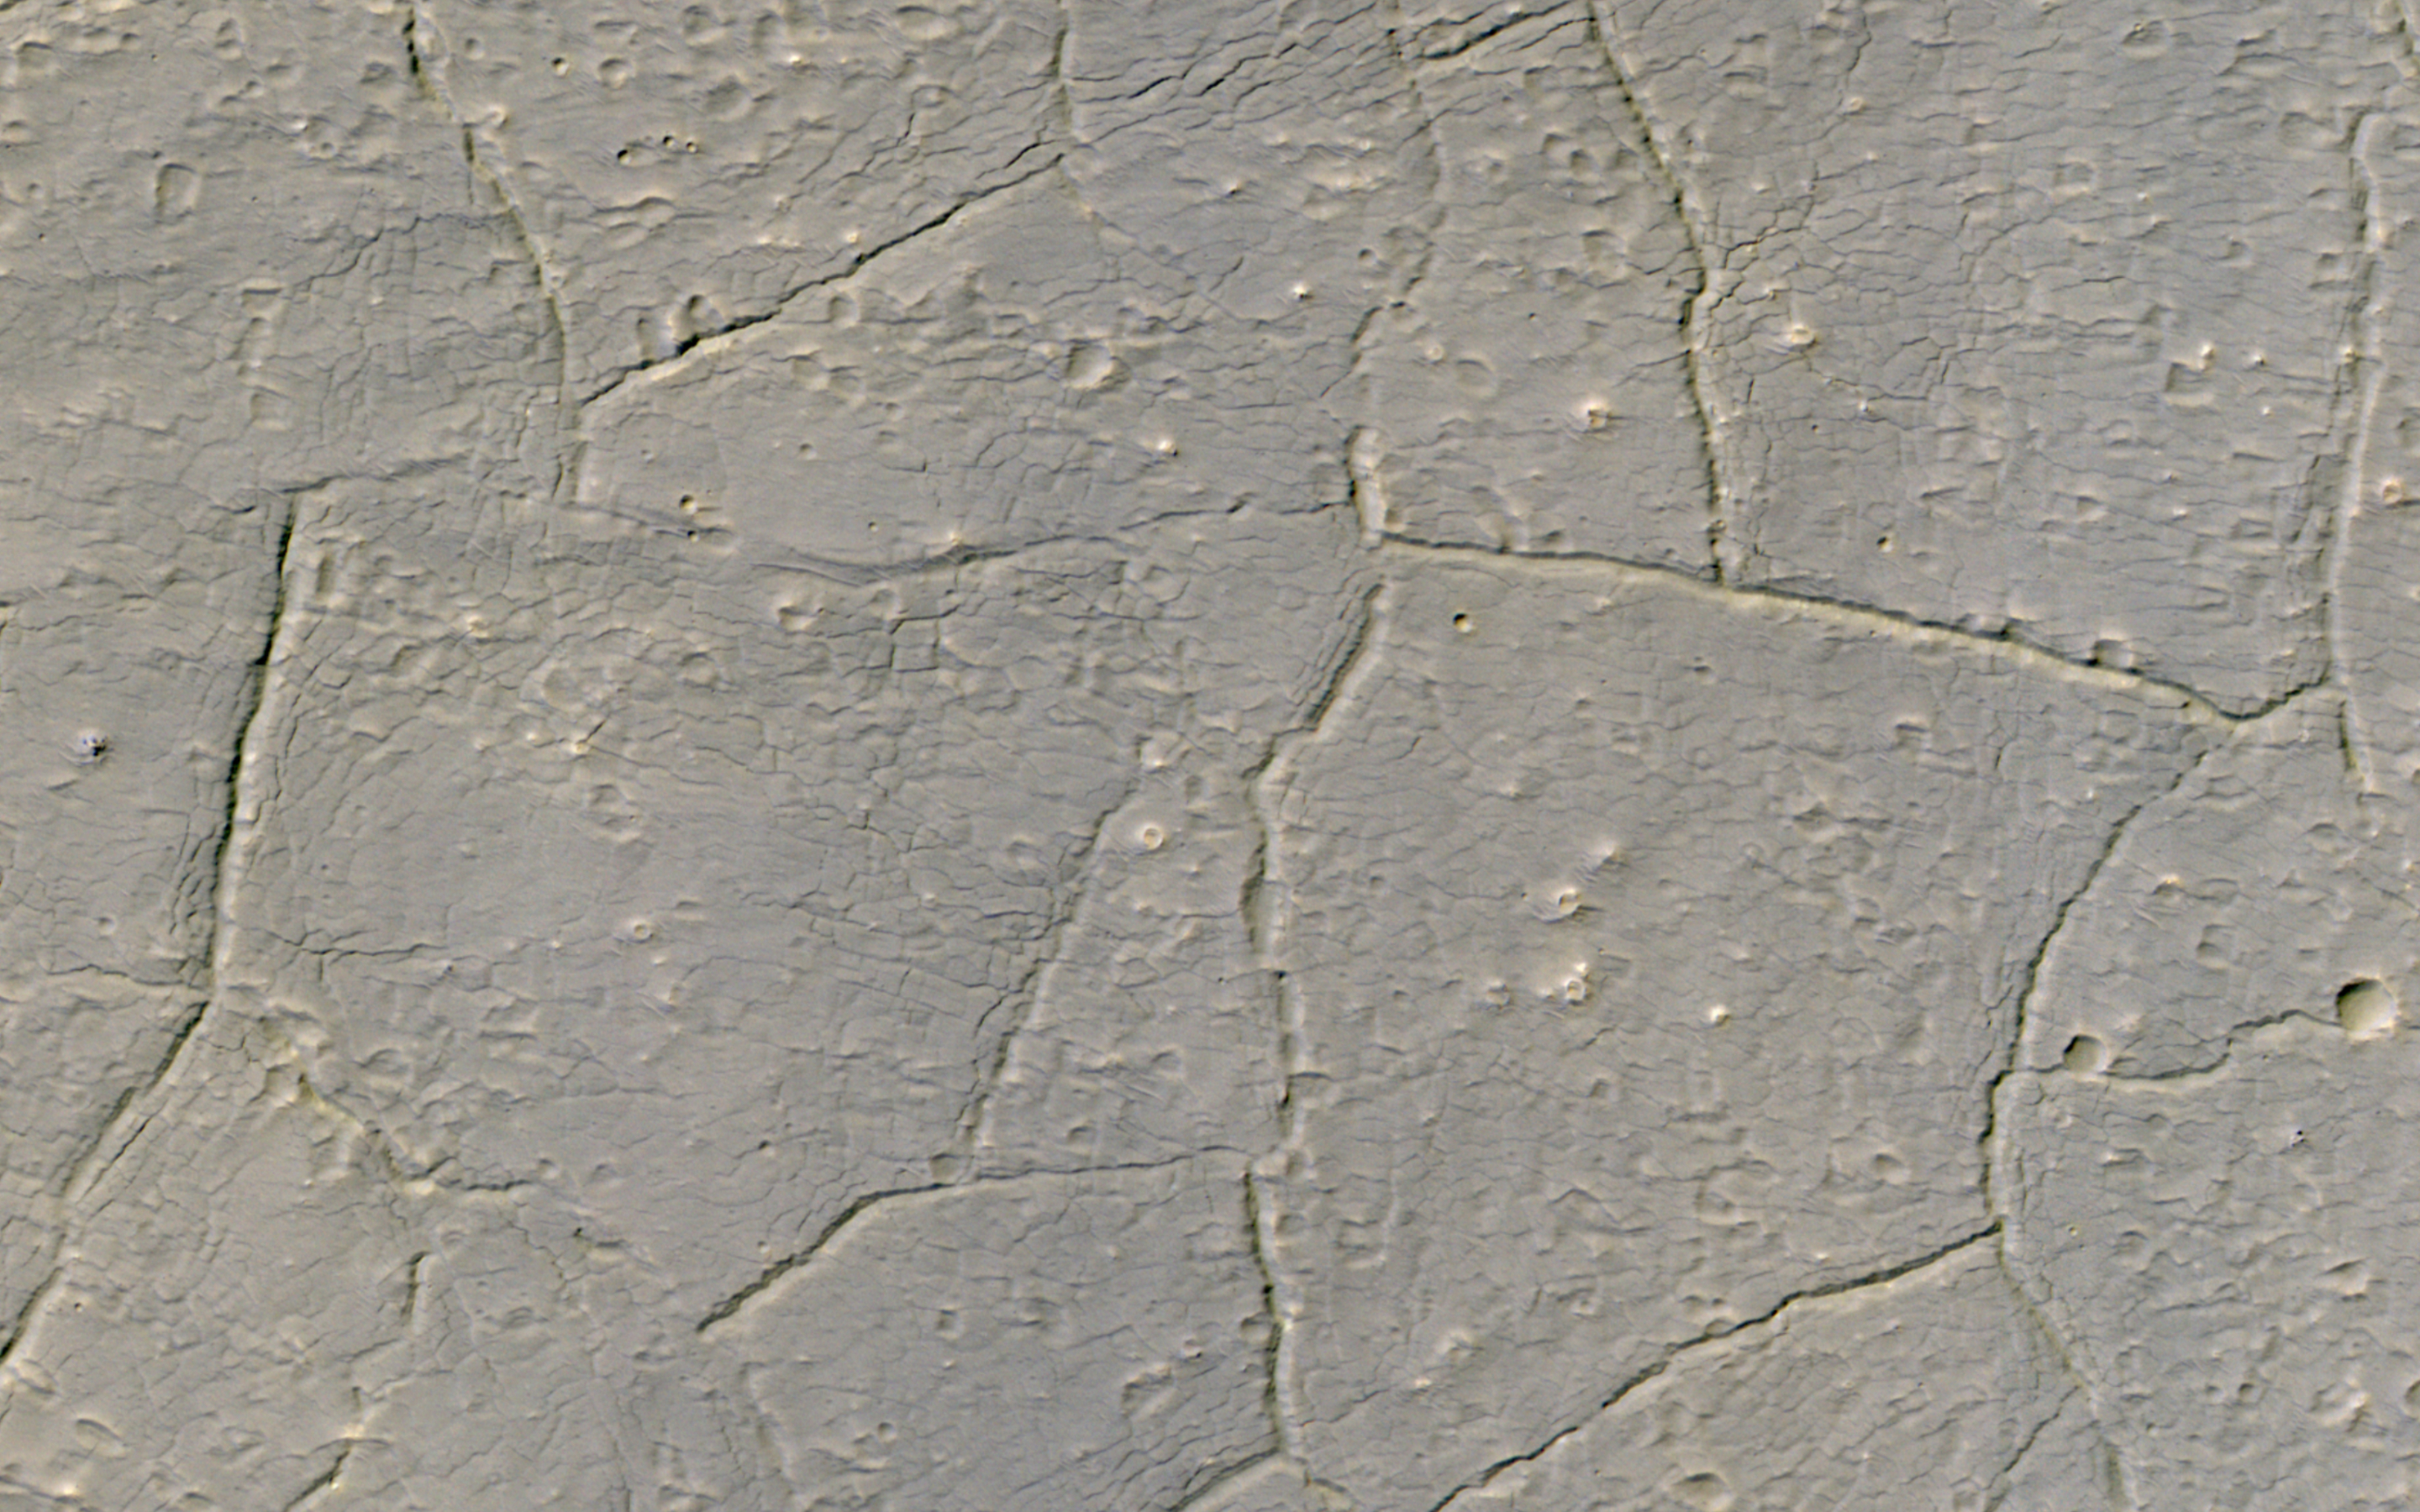

Strange Terrain

This image shows material almost completely filling an impact crater to the northeast of Hale Crater, perhaps water-rich ejecta from Hale itself.

There is a pattern of fractures at two scales and many small cones. There are lots of strange terrains surrounding Hale Crater, perhaps the youngest impact crater on Mars larger than 100 kilometers in diameter. The body that hit Mars, creating Hale, may have impacted ice-rich ground.

The map is projected here at a scale of 50 centimeters (19.7 inches) per pixel. (The original image scale is 50.4 centimeters [19.8 inches] per pixel [with 2 x 2 binning]; objects on the order of 151 centimeters [58.4 inches] across are resolved.) North is up.

The University of Arizona, in Tucson, operates HiRISE, which was built by Ball Aerospace & Technologies Corp., in Boulder, Colorado. NASA’s Jet Propulsion Laboratory, a division of Caltech in Pasadena, California, manages the Mars Reconnaissance Orbiter Project for NASA’s Science Mission Directorate, Washington.

Credit: NASA/JPL-Caltech/University of Arizona